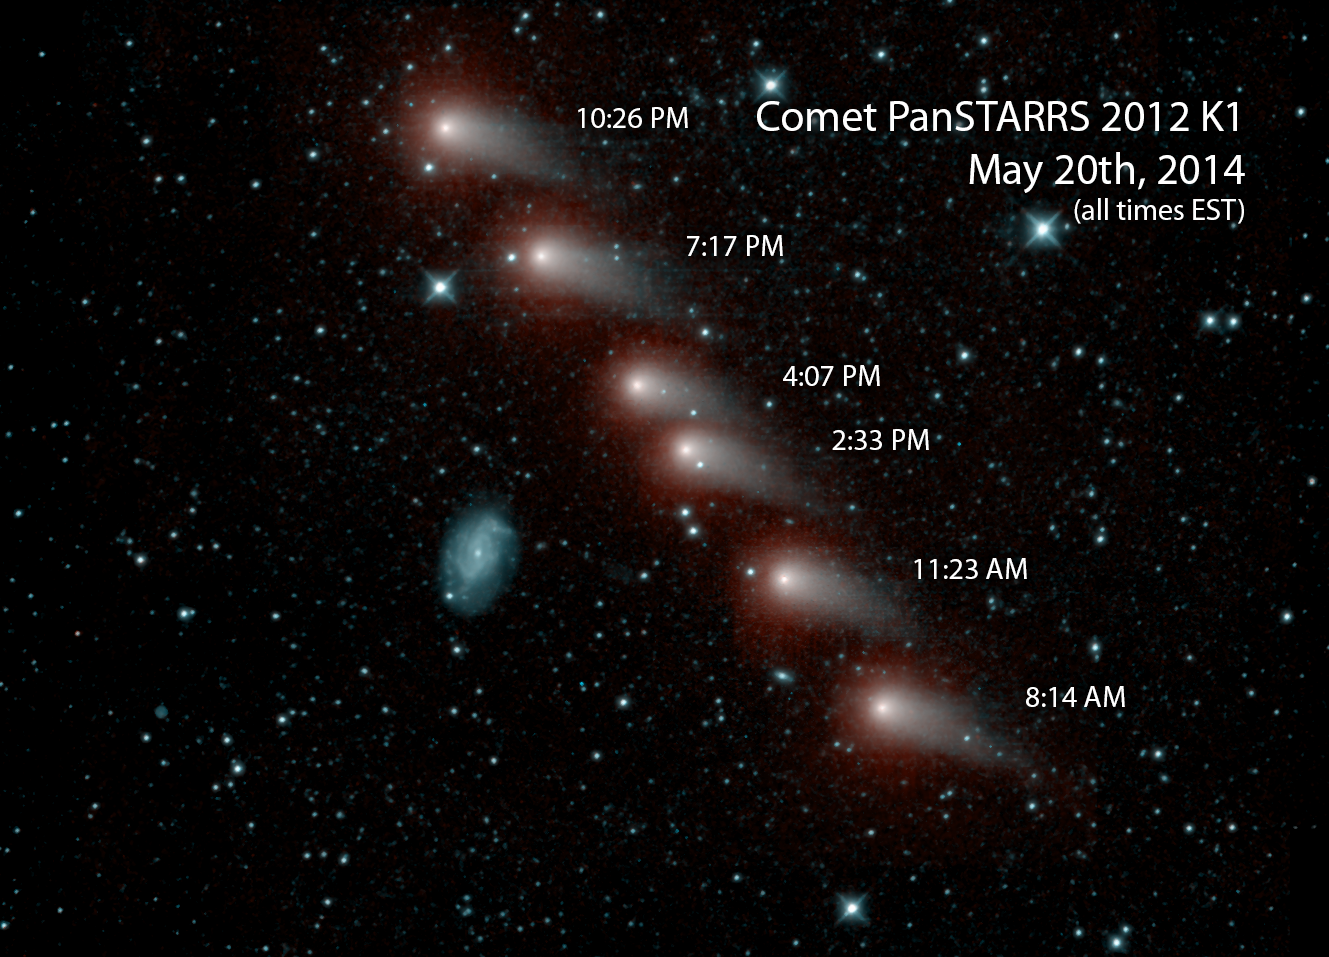

Infrared View of a Comet and Distant Galaxy

NASA’s NEOWISE mission captured this series of pictures of comet C/2012 K1 — also known as comet Pan-STARRS — as it swept across our skies on May 20, 2014. The comet is relatively close to us — it was only about 143 million miles (230 million kilometers) from Earth when this picture was taken. It is seen passing a much more distant spiral galaxy, called NGC 3726, which is about 55 million light-years from Earth, or 2 trillion times farther away than the comet.

The image was made from data collected by the two infrared channels onboard the NEOWISE spacecraft, with the longer-wavelength channel (centered at 4.5 microns) mapped to red and the shorter-wavelength channel (3.4 microns) mapped to cyan.

JPL manages NEOWISE for NASA’s Science Mission Directorate at the agency’s headquarters in Washington. The Space Dynamics Laboratory in Logan, Utah, built the science instrument. Ball Aerospace & Technologies Corp. of Boulder, Colo., built the spacecraft. Science operations and data processing take place at the Infrared Processing and Analysis Center at the California Institute of Technology in Pasadena. Caltech manages JPL for NASA.

Credit: NASA/JPL-Caltech